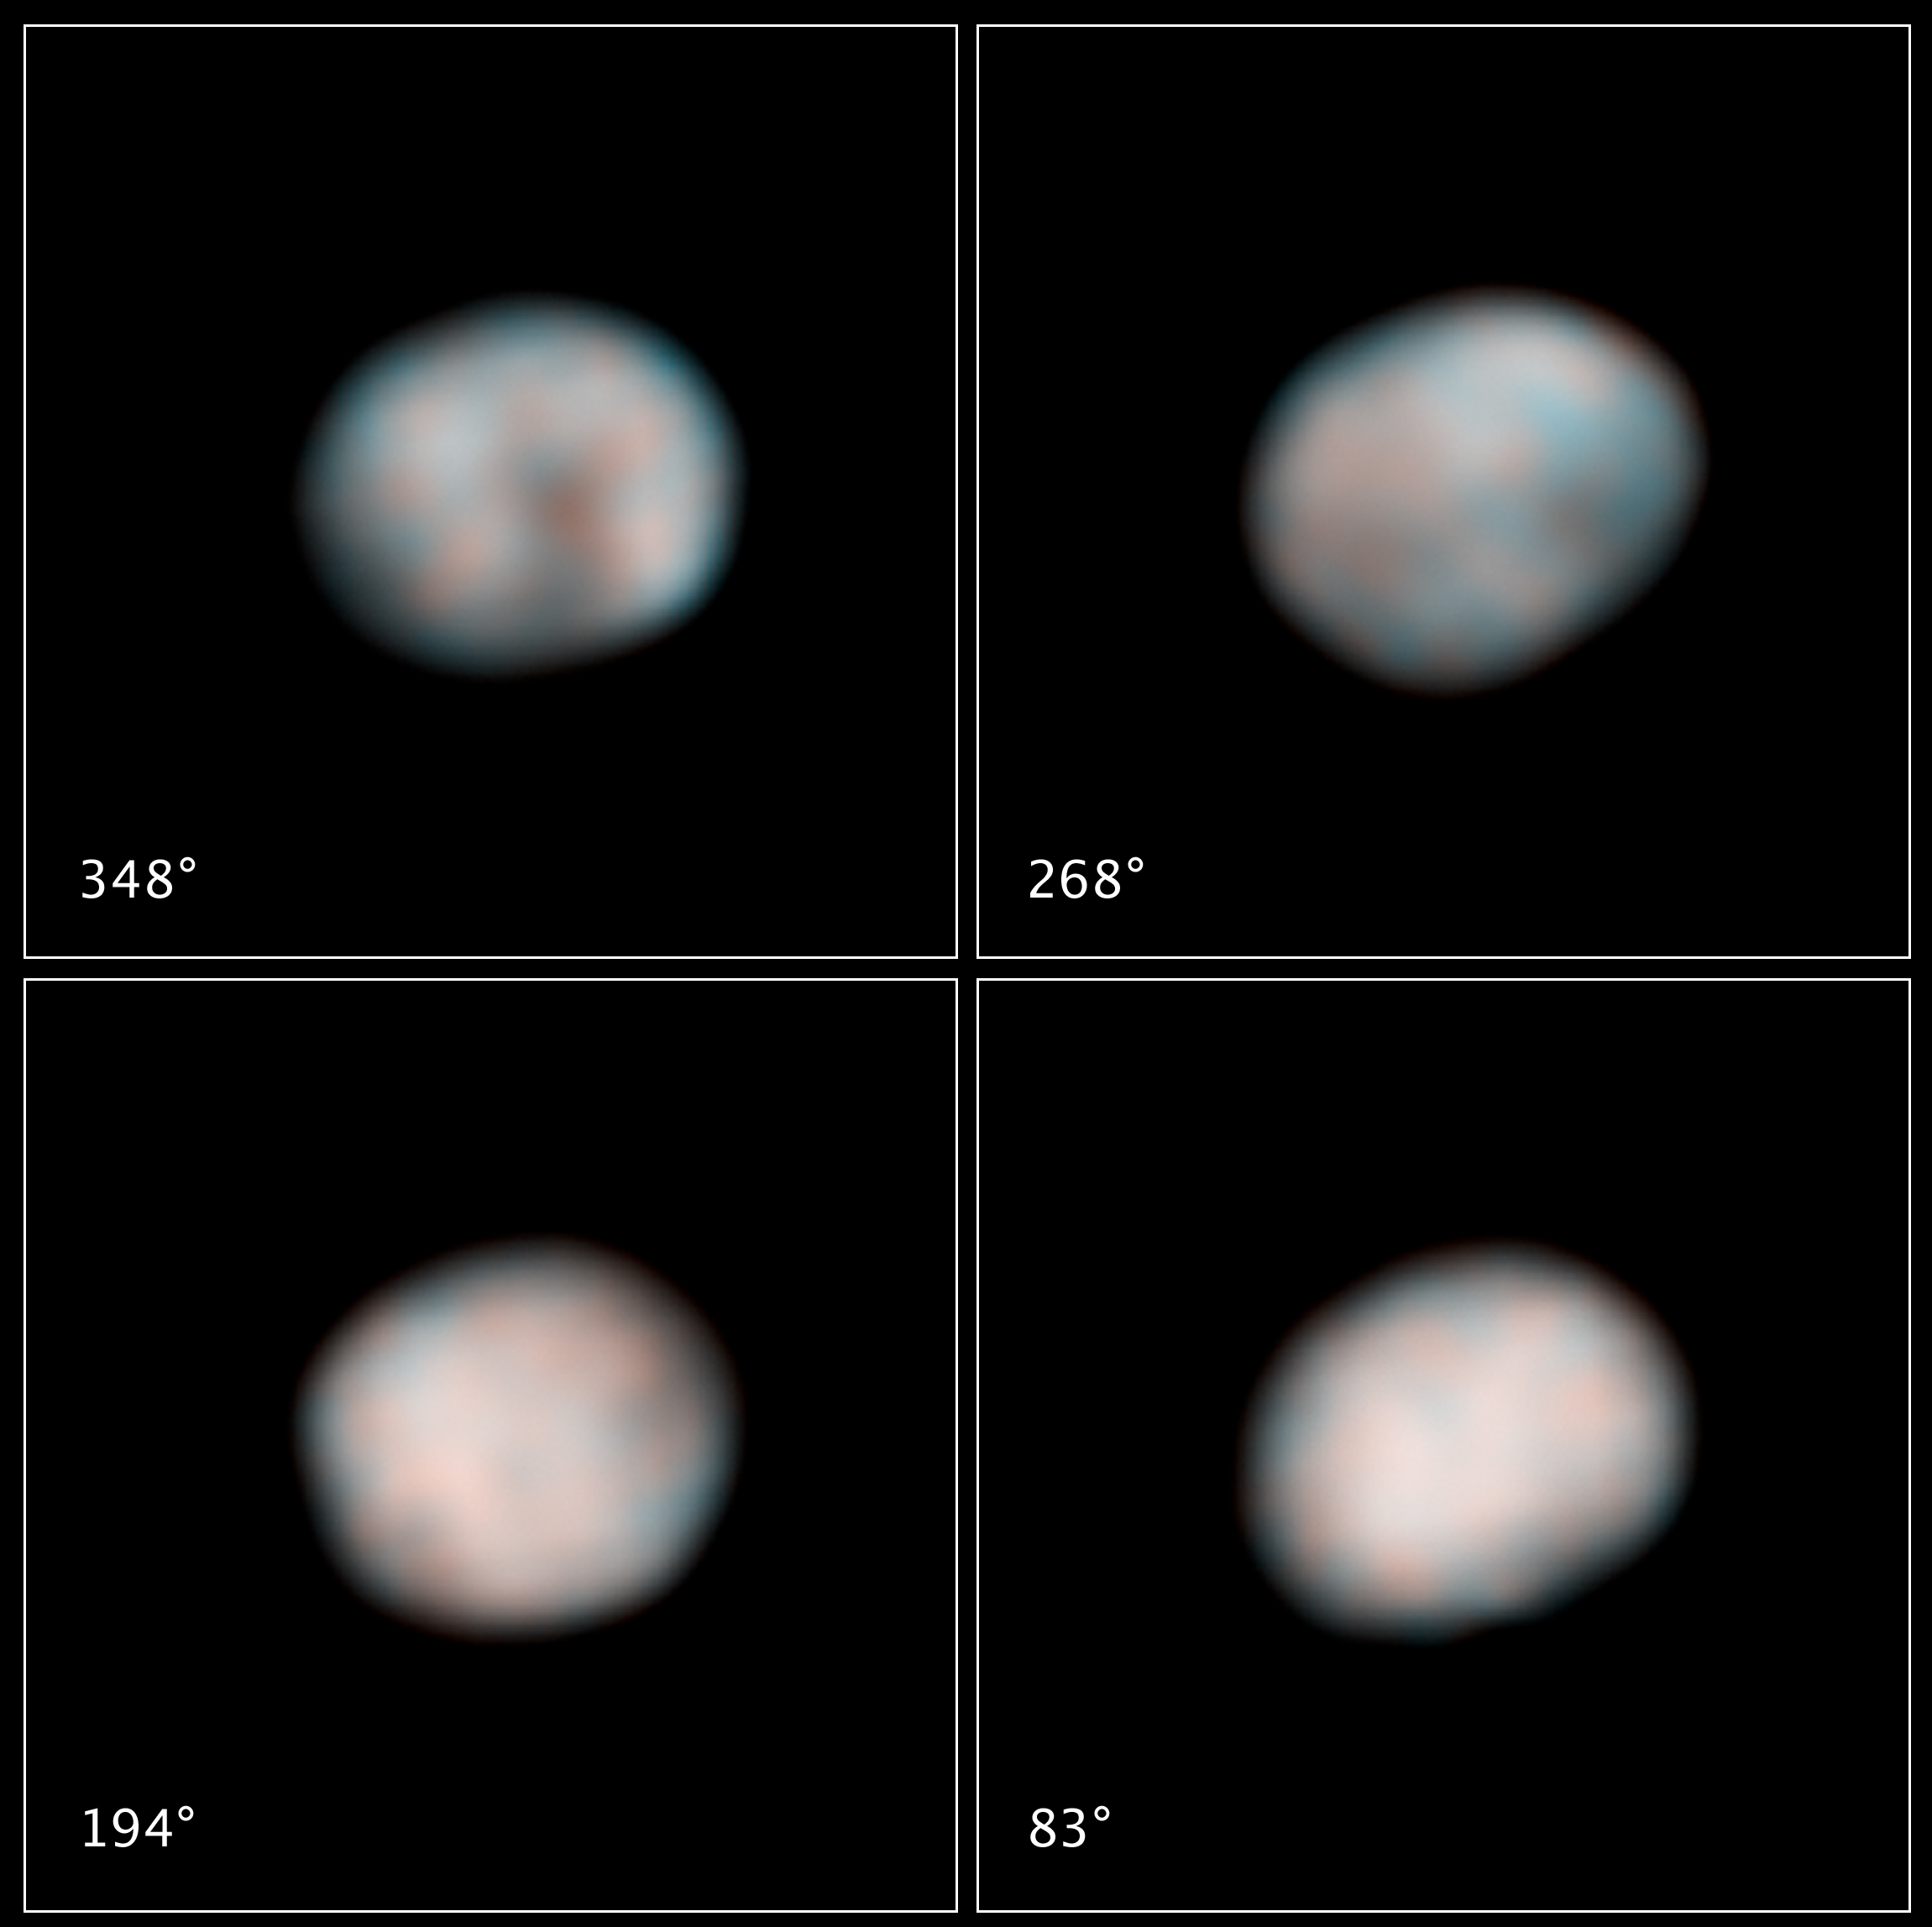

The Faces of Vesta

NASA’s Hubble Space Telescope snapped these images of the asteroid Vesta in preparation for the Dawn spacecraft’s visit in 2011.

Each of the four Hubble images captures views of Vesta during its 5.34-hour rotation period. Hubble’s sharp “eye” can see features as small as about 40 kilometers (25 miles) across in these images. Vesta was 211 million kilometers (131 million miles) from Earth when Hubble made the observations.

The images show the difference in brightness and color on the asteroid’s surface. These characteristics hint at the large-scale features that the Dawn spacecraft will see when it visits the potato-shaped asteroid.

Vesta is somewhat like our moon, with ancient lava beds (the dark patches) and powdery debris, the pulverized remains of impacts (the orange-colored areas). The flattened area on one end of Vesta, visible in the top row of images, is a giant impact crater formed by a collision billions of years ago. The crater is 460 kilometers (285 miles) across, which is close to Vesta’s roughly 530-kilometer (330-mile) diameter. Vesta is about the size of Arizona.

Astronomers used the images, taken with Hubble’s Wide Field Camera 3, to better determine Vesta’s spin axis. Based on the Hubble observations, astronomers calculated a slightly different, and more precise, rotation axis for Vesta. The new calculation will change the pattern of sunlight expected to illuminate the asteroid when Dawn arrives.

Determining a more accurate spin axis for Vesta will also help scientists refine the Dawn spacecraft’s orbit around the asteroid. Dawn will orbit the rocky object for a year, beginning in July 2011. The spacecraft will then travel to the dwarf planet Ceres, arriving in 2015.

Vesta is one of the largest of a reservoir of about 100,000 asteroids, the leftover material from the formation of our solar system planets 4.6 billion years ago.

Hubble has kept its “eye” on Vesta for more than 15 years, beginning in 1994. Hubble images of Vesta in 1997 helped astronomers discover the asteroid’s immense impact crater.

Astronomers combined views of Vesta in near-ultraviolet and blue light to construct these images. The images were taken on Feb. 25, 2010.

The Dawn mission to Vesta and Ceres is managed by the Jet Propulsion Laboratory, a division of the California Institute of Technology in Pasadena, for NASA’s Science Mission Directorate, Washington. The University of California, Los Angeles, is responsible for overall Dawn mission science. Other scientific partners include Planetary Science Institute, Tucson, Ariz.; Max Planck Institute for Solar System Research, Katlenburg-Lindau, Germany; DLR Institute for Planetary Research, Berlin, Germany; Italian National Institute for Astrophysics, Rome; and the Italian Space Agency, Rome. Orbital Sciences Corporation of Dulles, Va., designed and built the Dawn spacecraft.

Credit: NASA/ESA/STScI/UMd